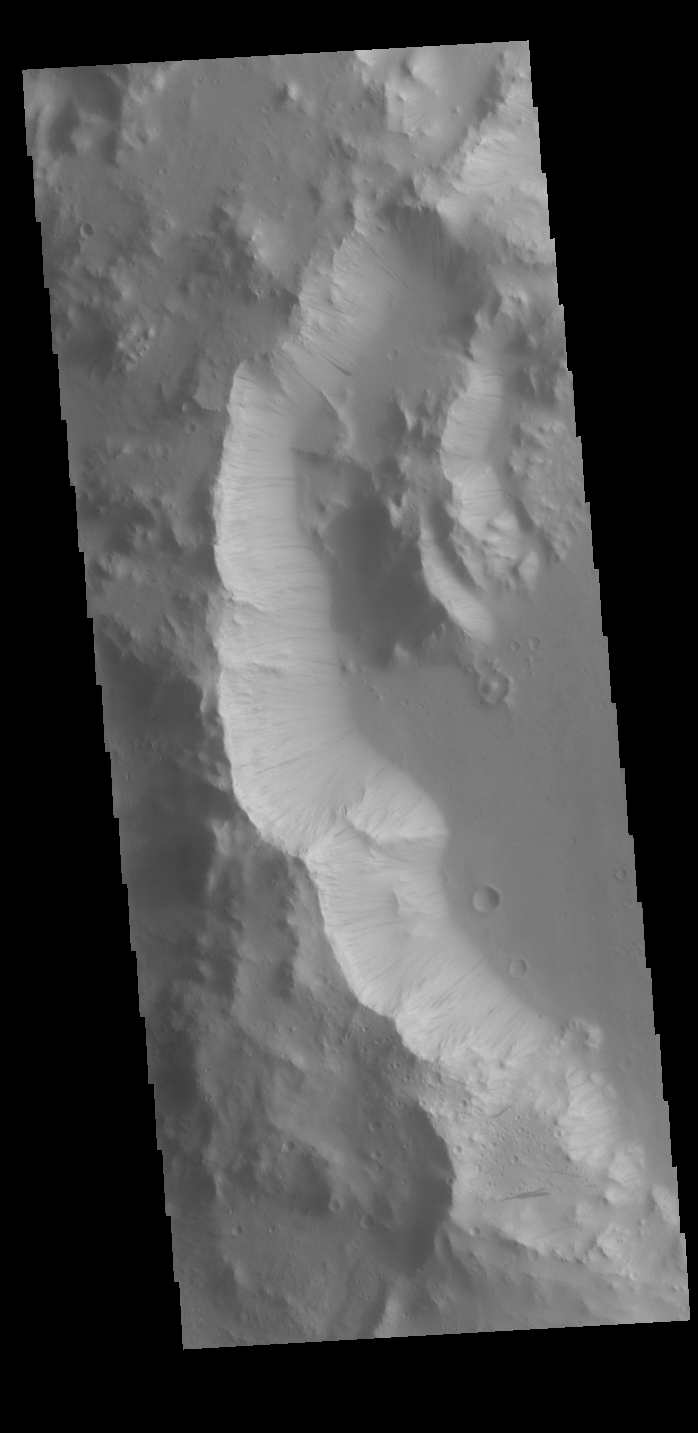

Dark Slope Streaks

Today’s VIS image is located on the southwestern margin of Orcus Patera. Dark slope streaks are present on most cliff faces in the image. Formation of these features is linked to a change in the surface, either removal of the dusty surface revealing darker rock beneath the dust, or a volatile flow along the cliff face.

Credit: NASA/JPL-Caltech/ASU